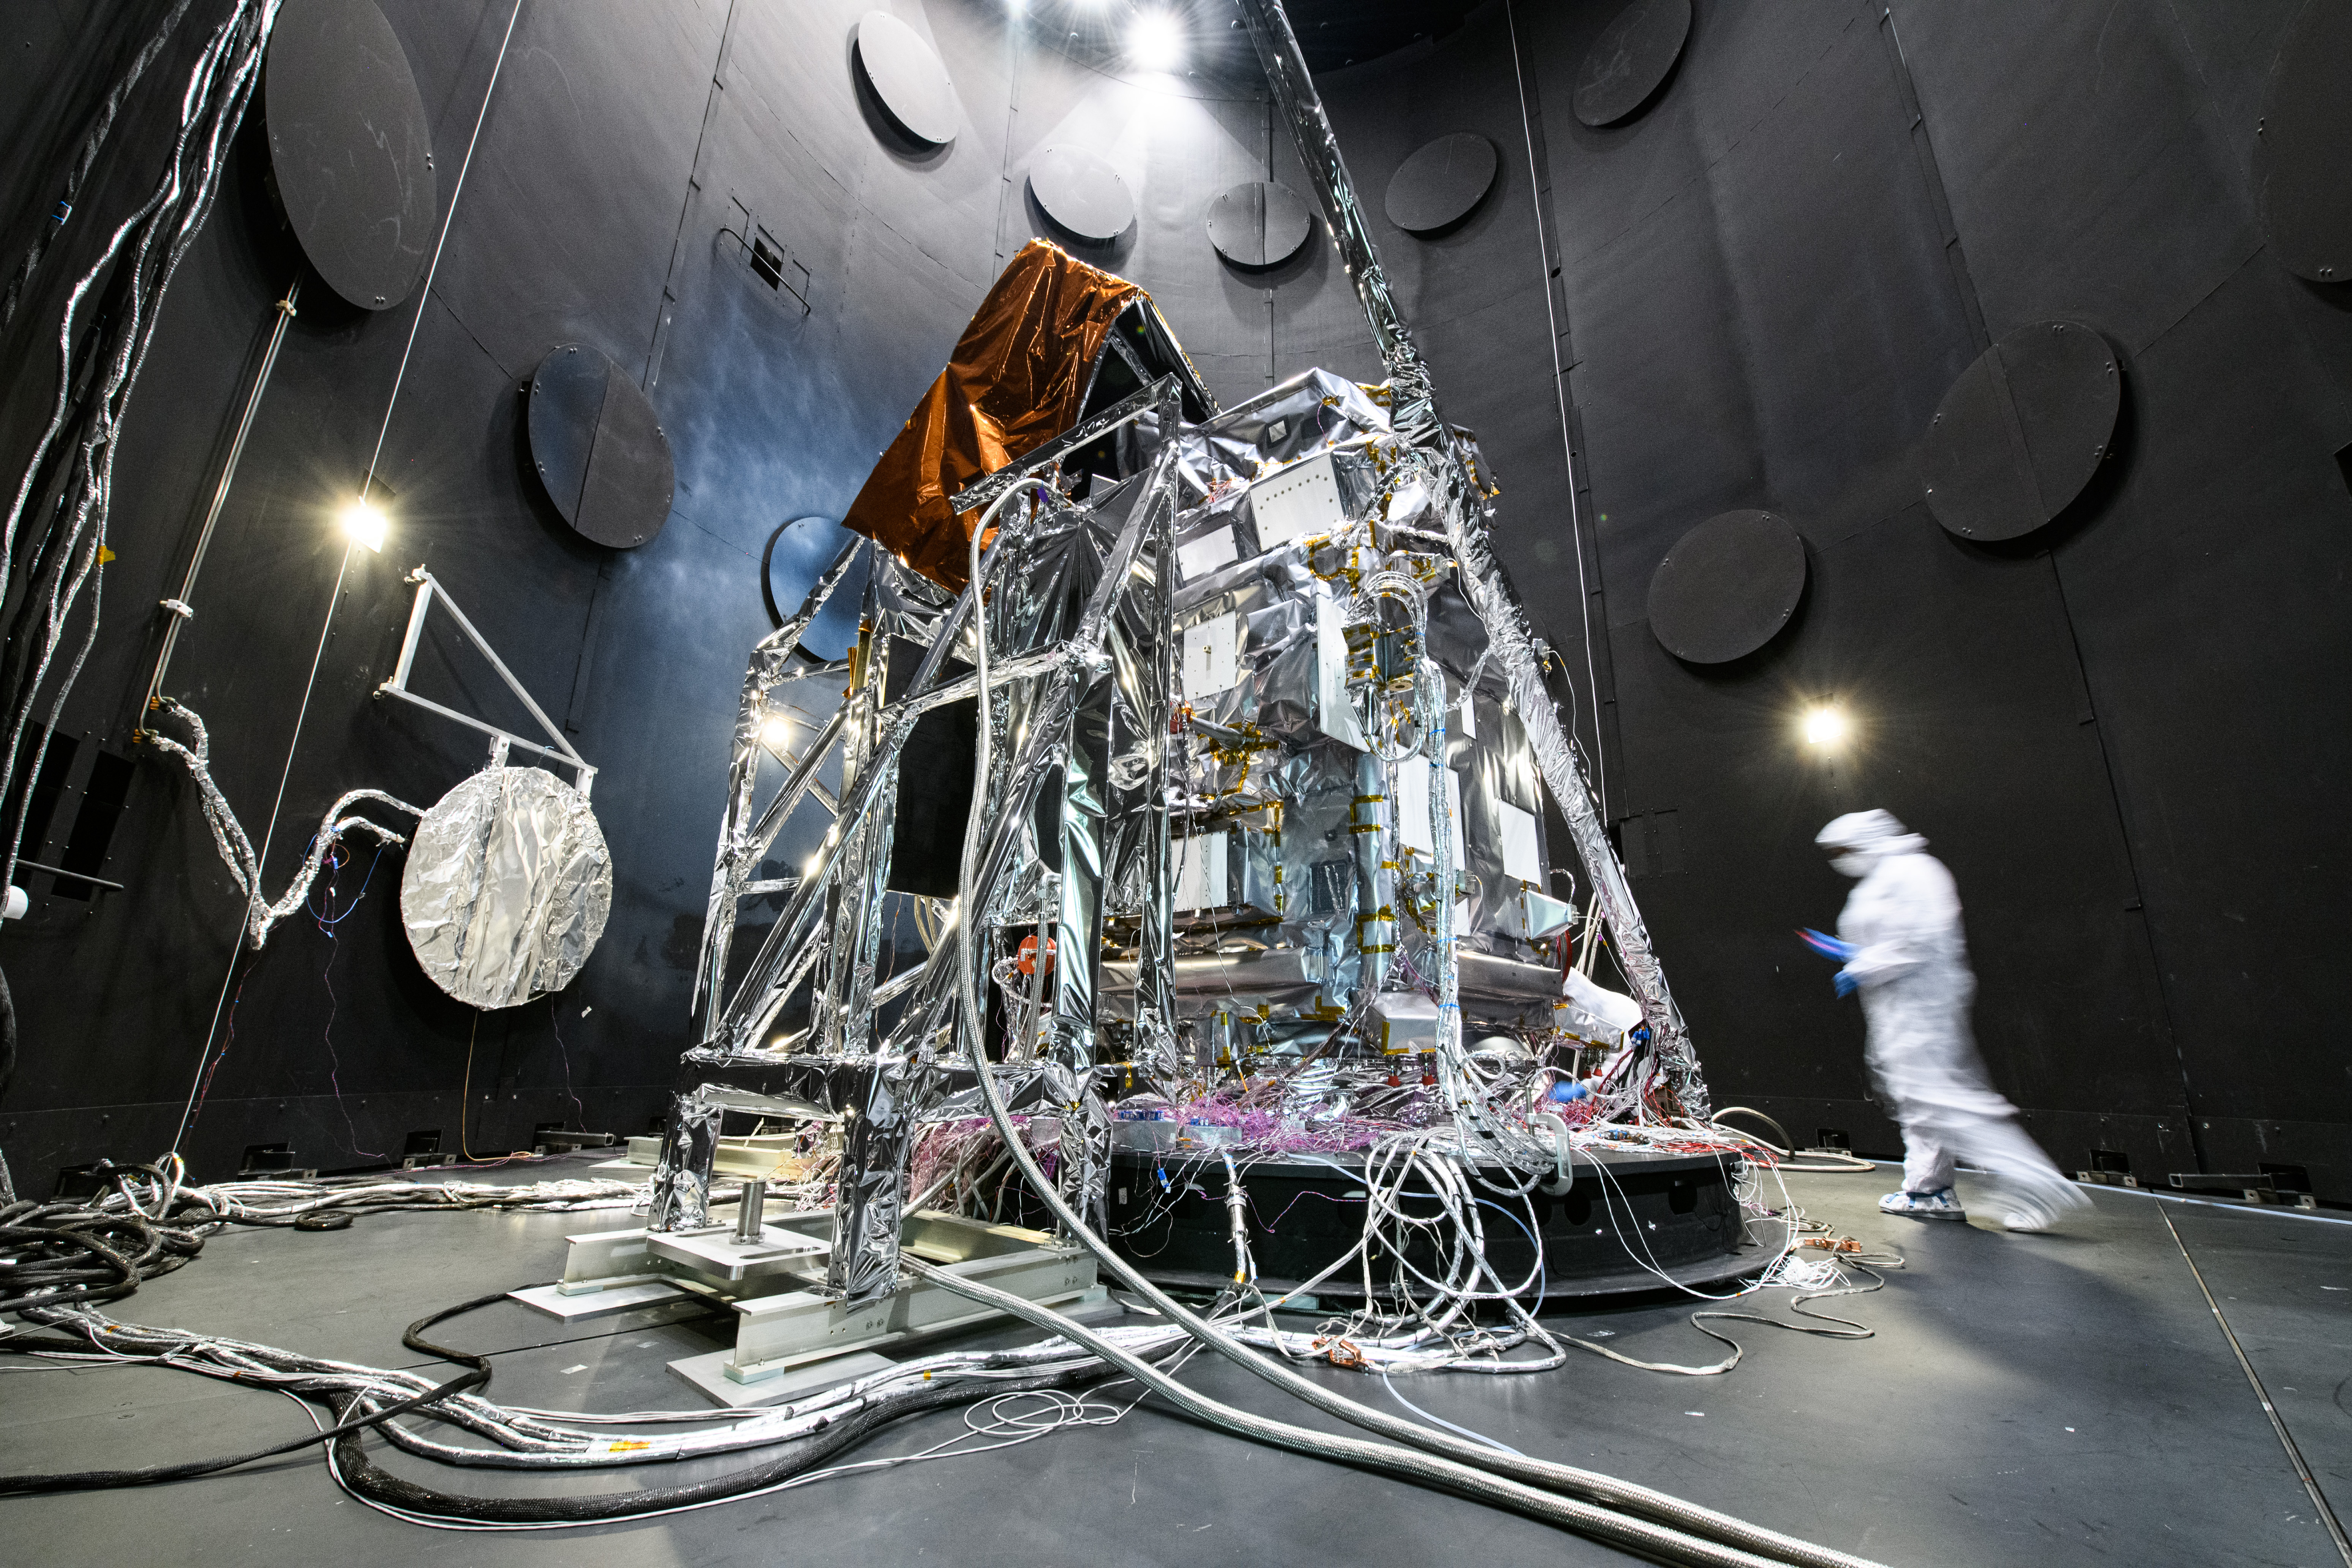

The Plankton, Aerosol, Cloud, ocean Ecosystem (PACE) Observatory inside the Space Environment Simulator (SES) thermal vacuuum chamber before thermal environmental testing at NASA's Goddard Space Flight Center in Greenbelt, Maryland on June 16th, 2023. PACE's unprecedented spectral coverage will provide the first-ever global measurements designed to identify phytoplankton community composition. The mission will make global ocean color measurements, using the Ocean Color Instrument (OCI), to provide extended data records on ocean ecology and global biogeochemistry along with polarimetry measurements, using the Spectro-polarimeter for Planetary Exploration (SPEXone) and the Hyper Angular Research Polarimeter (HARP2) to provide extended data records on clouds and aerosols. The Earth-observing satellite mission, built at Goddard Space Flight Center in Greenbelt, MD, will continue and advance observations of global ocean color, biogeochemistry, and ecology, as well as the carbon cycle, aerosols and clouds.

Credit: NASA / Denny Henry